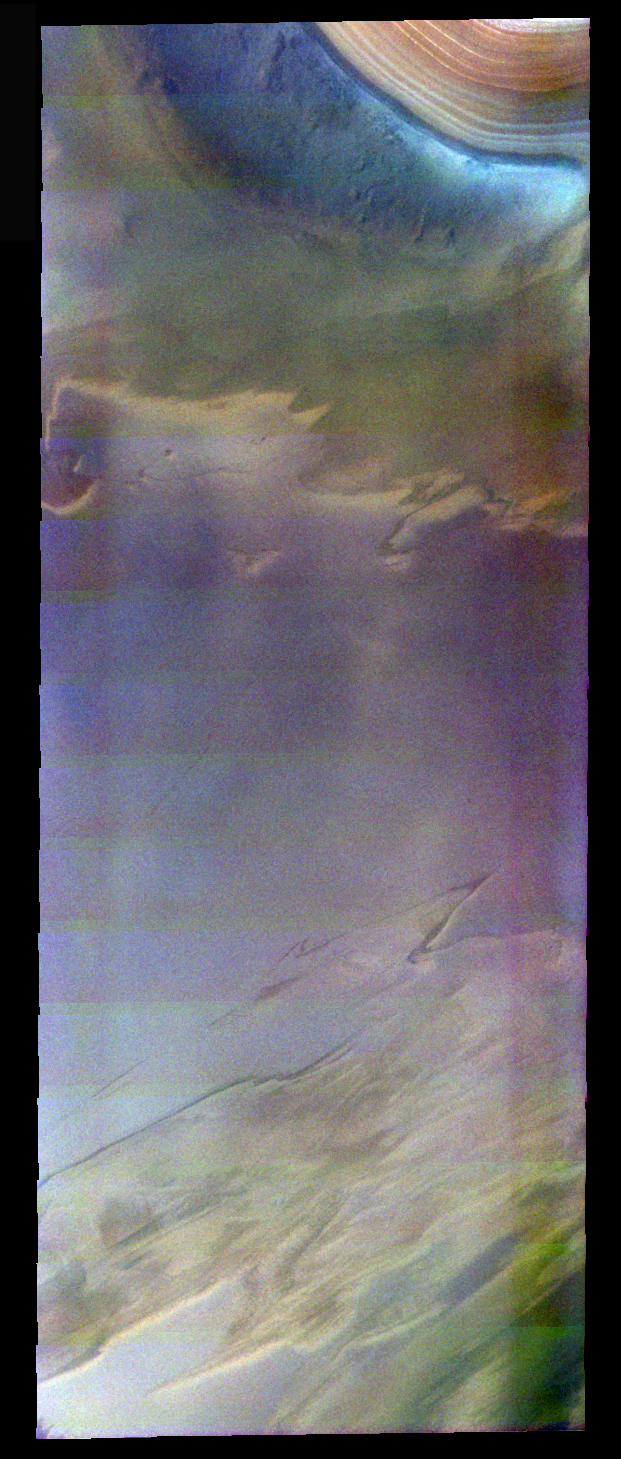

Polar Layers in False Color

The theme for the weeks of 1/17 and 1/24 is the north polar region of Mars as seen in false color THEMIS images. Ice/frost will typically appear as bright blue in color; dust mantled ice will appear in tones of red/orange.

This image again illustrates the oranger/bluer nature of the polar layers.

Image information: VIS instrument. Latitude 80.6, Longitude 70.2 East (289.8 West). 40 meter/pixel resolution.

Note: this THEMIS visual image has not been radiometrically nor geometrically calibrated for this preliminary release. An empirical correction has been performed to remove instrumental effects. A linear shift has been applied in the cross-track and down-track direction to approximate spacecraft and planetary motion. Fully calibrated and geometrically projected images will be released through the Planetary Data System in accordance with Project policies at a later time.

NASA’s Jet Propulsion Laboratory manages the 2001 Mars Odyssey mission for NASA’s Office of Space Science, Washington, D.C. The Thermal Emission Imaging System (THEMIS) was developed by Arizona State University, Tempe, in collaboration with Raytheon Santa Barbara Remote Sensing. The THEMIS investigation is led by Dr. Philip Christensen at Arizona State University. Lockheed Martin Astronautics, Denver, is the prime contractor for the Odyssey project, and developed and built the orbiter. Mission operations are conducted jointly from Lockheed Martin and from JPL, a division of the California Institute of Technology in Pasadena.

Credit: NASA/JPL/Arizona State University